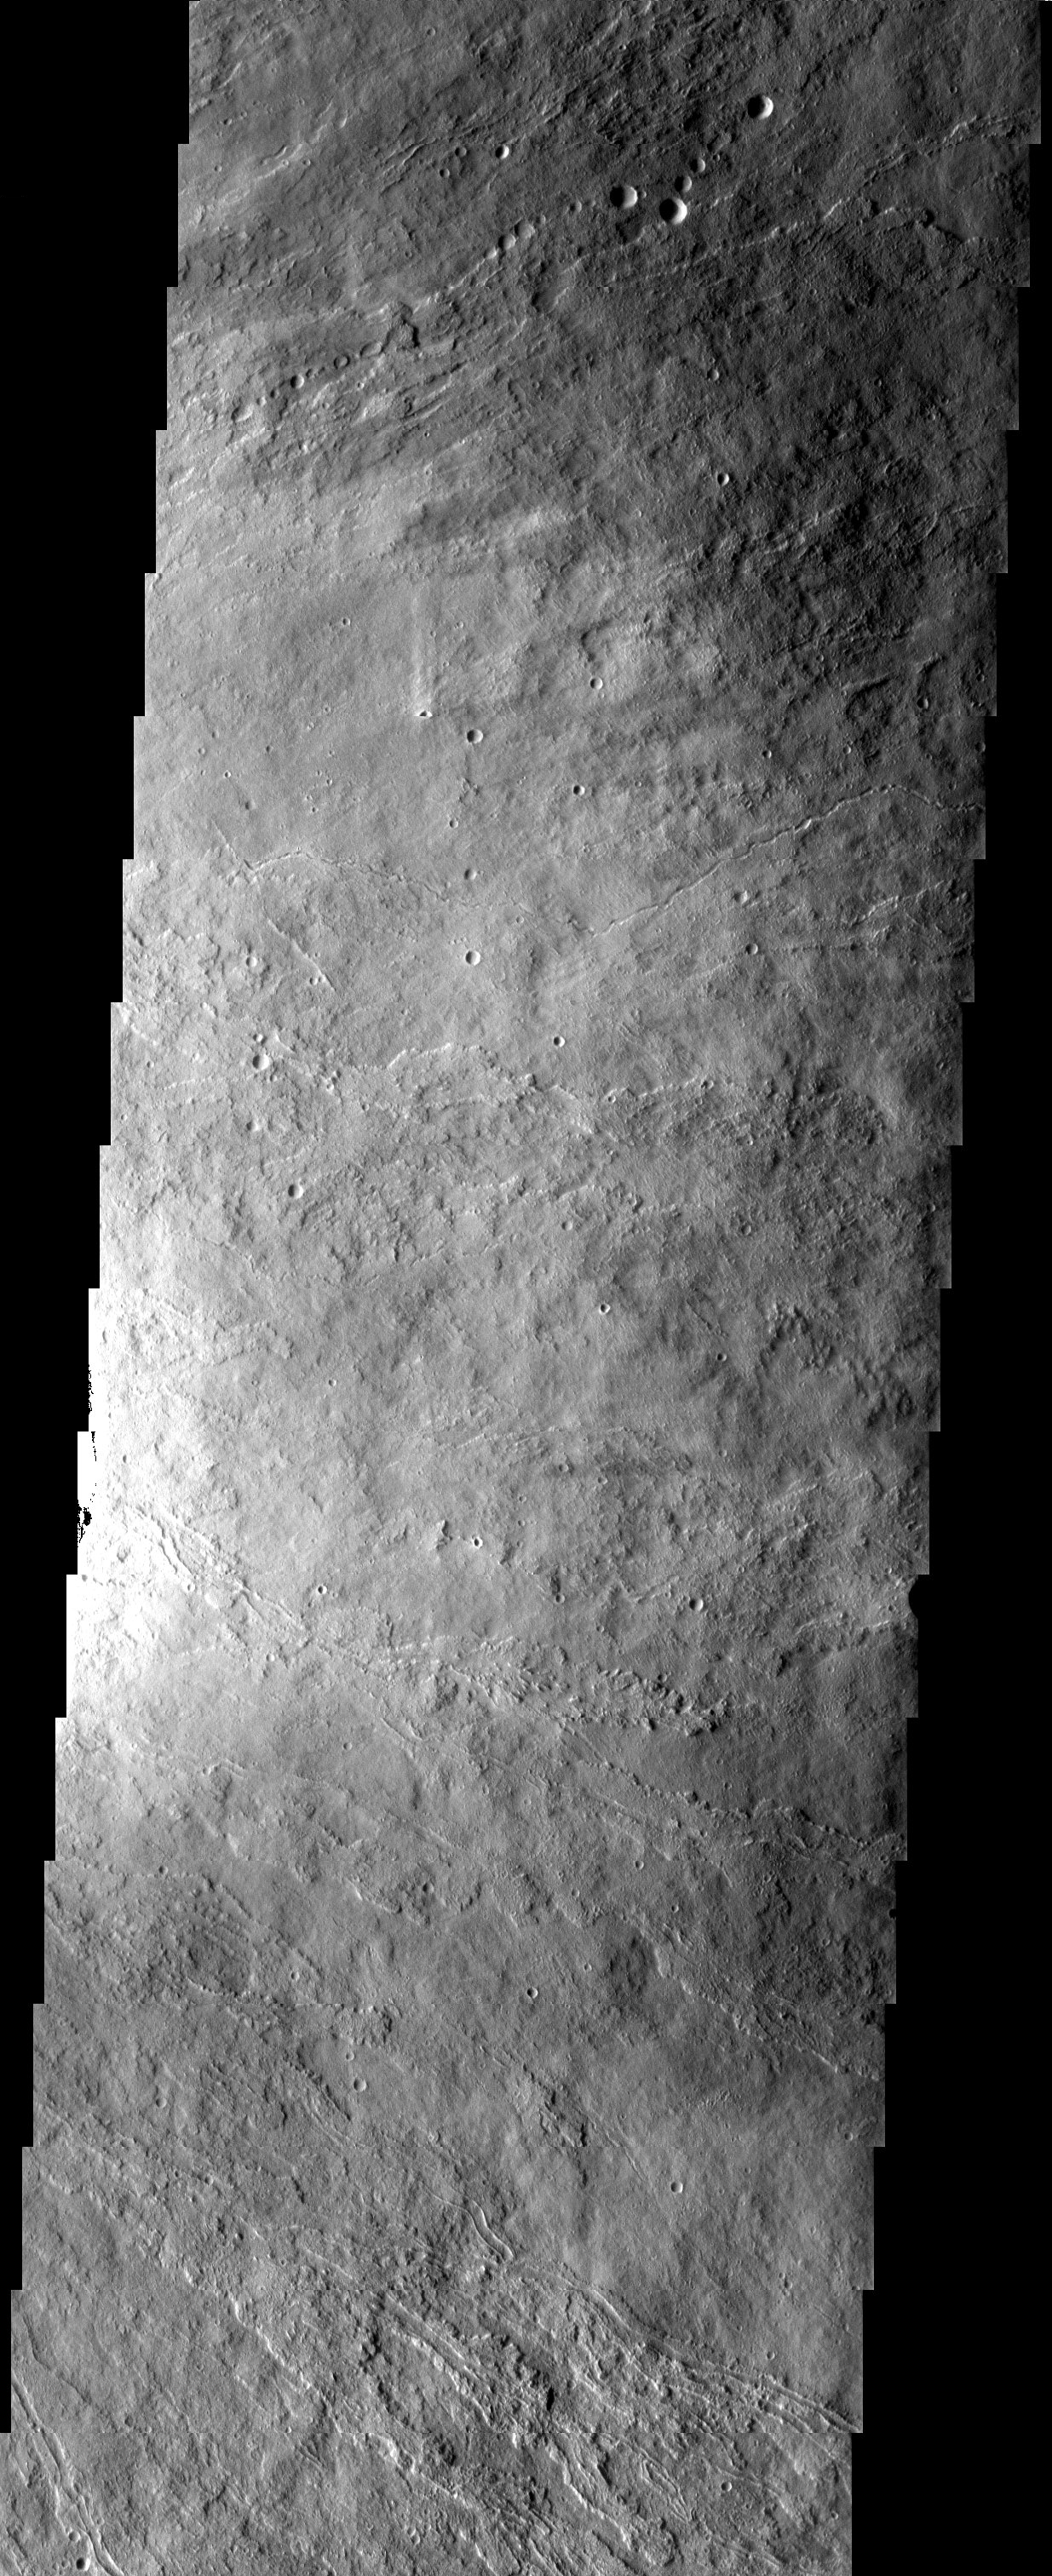

Ascraeus Mons

Released 16 April 2003

The surface textures observed in this THEMIS image of Ascraeus Mons are due to different volcanic flow types. Textural variations can be produced under a variety of different conditions such as varying cooling and flow rates. Also observed in the image are linear chains of craters that could be windows into lava tubes or secondary impact craters.

Note: this THEMIS visual image has not been radiometrically nor geometrically calibrated for this preliminary release. An empirical correction has been performed to remove instrumental effects. A linear shift has been applied in the cross-track and down-track direction to approximate spacecraft and planetary motion. Fully calibrated and geometrically projected images will be released through the Planetary Data System in accordance with Project policies at a later time.

NASA’s Jet Propulsion Laboratory manages the 2001 Mars Odyssey mission for NASA’s Office of Space Science, Washington, D.C. The Thermal Emission Imaging System (THEMIS) was developed by Arizona State University, Tempe, in collaboration with Raytheon Santa Barbara Remote Sensing. The THEMIS investigation is led by Dr. Philip Christensen at Arizona State University. Lockheed Martin Astronautics, Denver, is the prime contractor for the Odyssey project, and developed and built the orbiter. Mission operations are conducted jointly from Lockheed Martin and from JPL, a division of the California Institute of Technology in Pasadena.

Image information: VIS instrument. Latitude 11.1, Longitude 256.3 East (103.7 West). 19 meter/pixel resolution.

Credit: NASA/JPL/Arizona State University